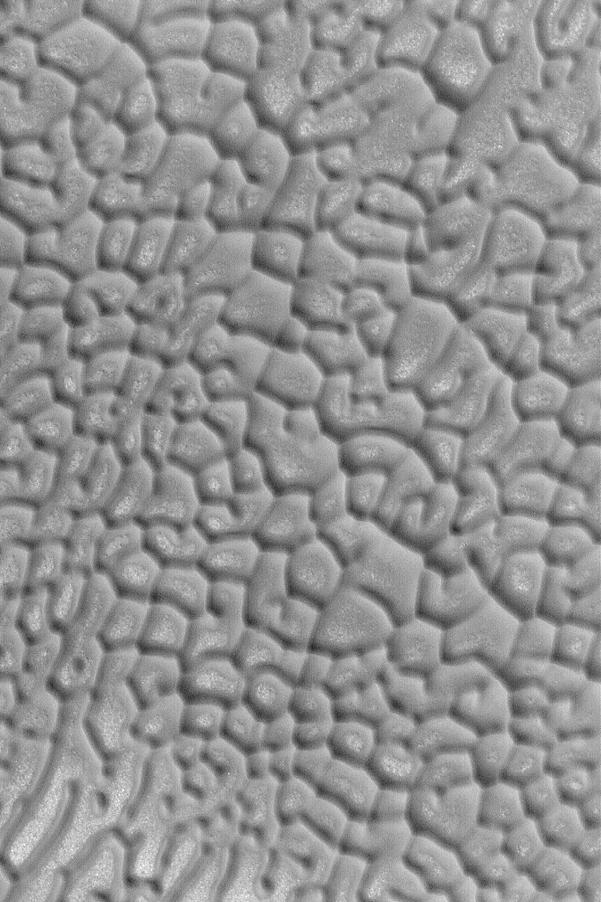

North Polar Dune Patterns

MGS MOC Release No. MOC2-478, 9 September 2003

Dark, windblown sand forms spectacular geometric patterns in the north polar sand seas, particularly in regions where strong winds converge from different directions over the course of a year. This Mars Global Surveyor (MGS) Mars Orbiter Camera (MOC) picture shows some of these dark dune patterns near 77.8°N, 284.4°W. The picture covers an area 3 km (1.9 mi) across and is illuminated by sunlight from the lower left.

Credit: NASA/JPL/Malin Space Science Systems